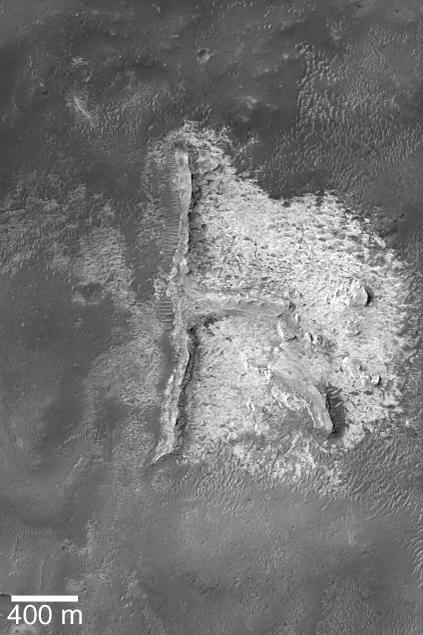

Mars Says “Hi”!

12 October 2004
Although one might argue that most of the “i” is missing, and part of the “h” has been eroded away, this Mars Global Surveyor (MGS) Mars Orbiter Camera (MOC) image shows light-toned sedimentary rock outcrops in northern Sinus Meridiani that almost seem to spell out the word, “hi.” This natural graffiti is all that remains of a suite of sedimentary rock that once covered the area shown here. The 400 meter scale bar is about 437 yards long. The features are located near 1.8°N, 357.2°W. Sunlight illuminates the scene from the upper left.

Credit: NASA/JPL/Malin Space Science Systems